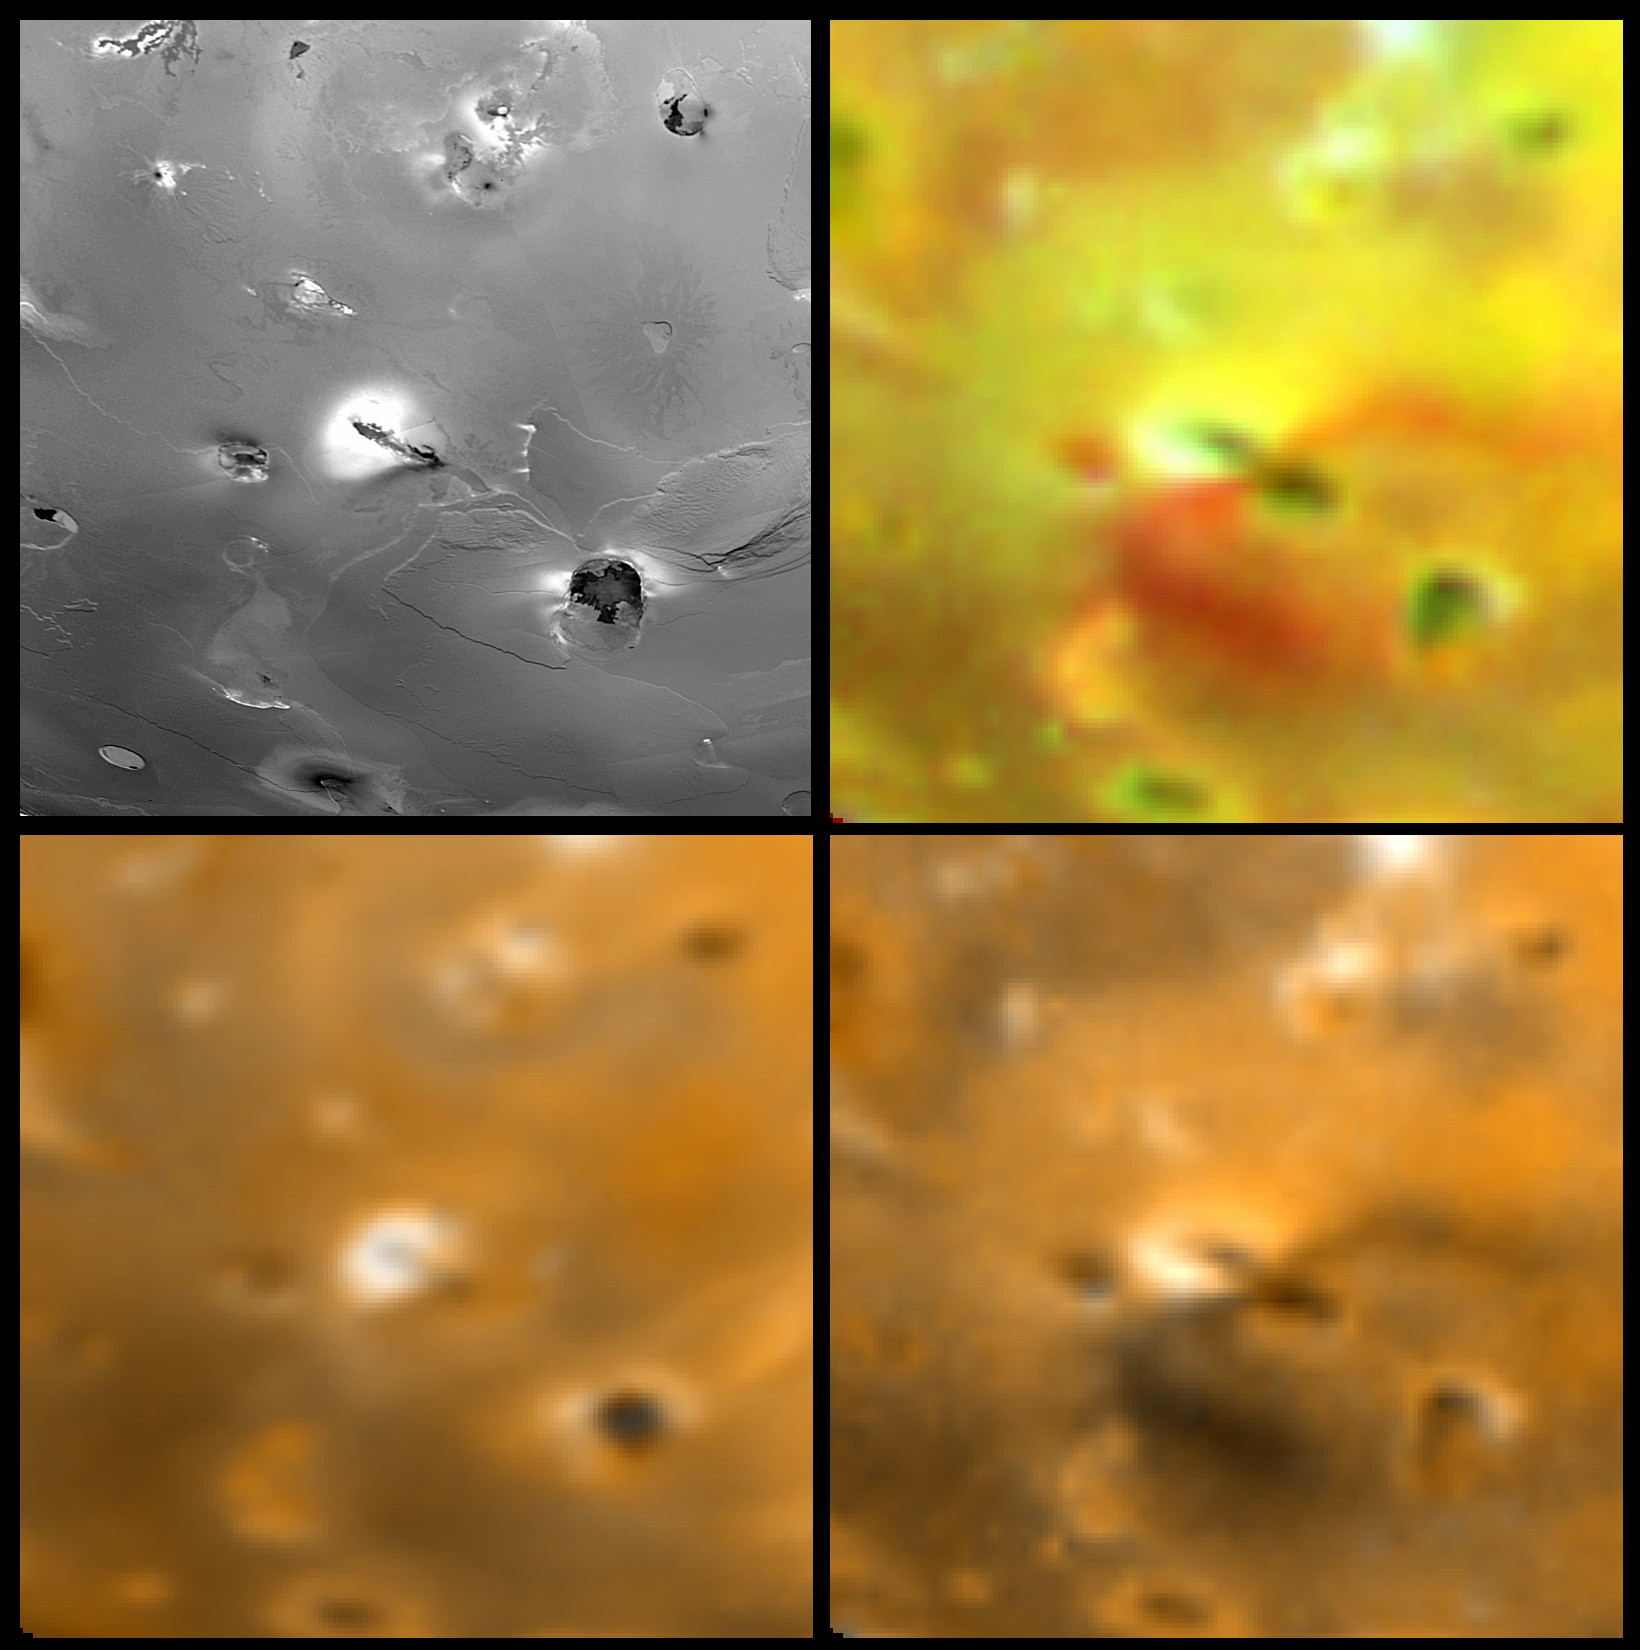

Unusual Volcanic Pyroclastic Deposits on Io

Four views of Euboea Fluctus on Jupiter’s moon Io showing changes seen on June 27th, 1996 by the Galileo spacecraft as compared to views seen by the Voyager spacecraft during the 1979 flybys. Clockwise from upper left is a Voyager 1 high resolution image, a Galileo enhanced color image, a Galileo image with simulated Voyager colors, and a Voyager 2 color image. North is to the top of the picture. The Galileo images show new diffuse deposits which have an unusual morphology for plume deposits. A diffuse yellowish deposit with a radius of 285 km extends to the northwest, whereas an intense reddish deposit marks a curving fallout margin to the southeast. This morphology may have resulted from the presence of a topographic obstruction to southeast of the vent. The Jet Propulsion Laboratory, Pasadena, CA manages the mission for NASA’s Office of Space Science, Washington, DC.

Credit: NASA/JPL/USGS